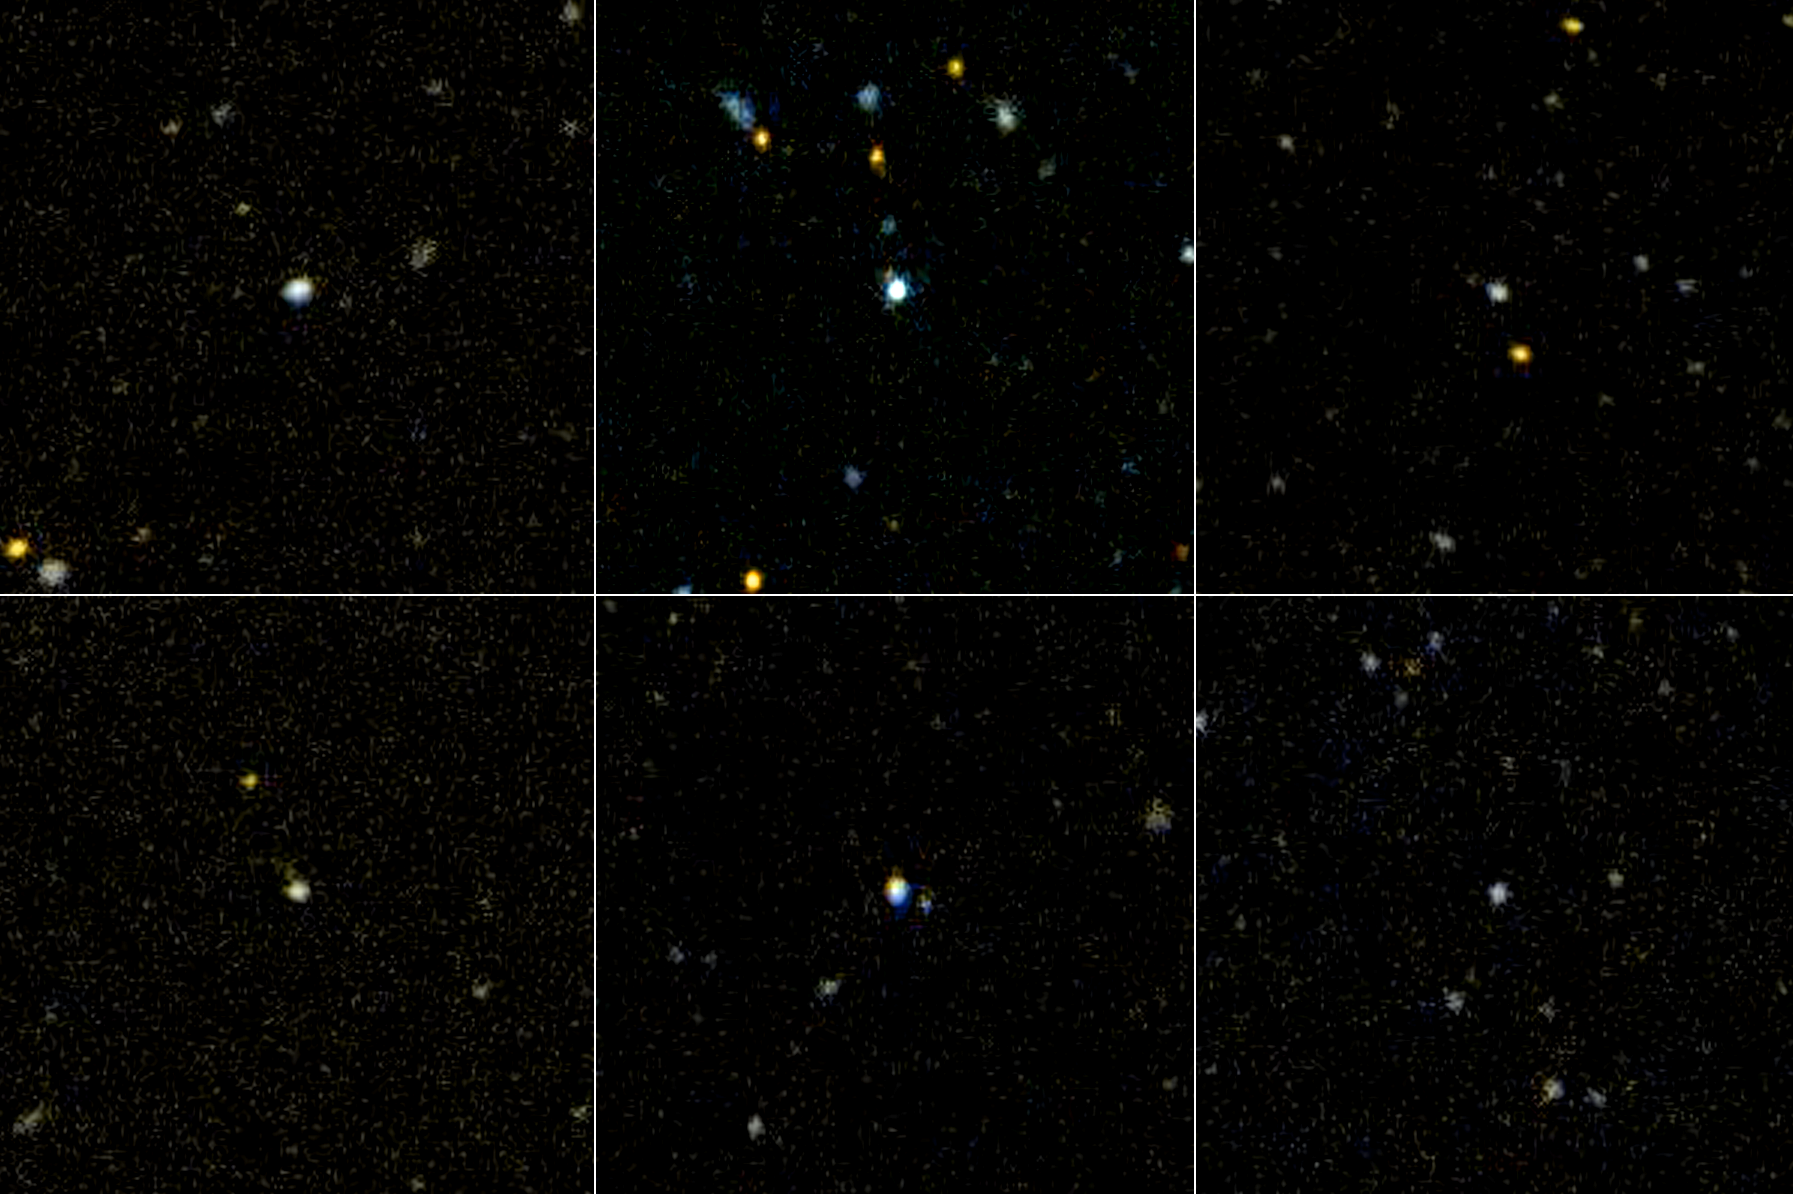

Nearby Newborns

Figure 1

This image shows six of the three-dozen “ultraviolet luminous galaxies” spotted in our corner of the universe by NASA’s Galaxy Evolution Explorer. These massive galaxies greatly resemble newborn galaxies that were common in the early universe. The discovery came as a surprise, because astronomers had thought that the universe’s “birth-rate” had declined, and that massive galaxies were no longer forming.

The galaxies, located in the center of each panel, were discovered after the Galaxy Evolution Explorer scanned a large portion of the sky with its highly sensitive ultraviolet-light detectors. Because young stars pack most of their light into ultraviolet wavelengths, young galaxies appear to the Galaxy Evolution Explorer like diamonds in a field of stones. Astronomers mined for these rare “gems” before, but missed them because they weren’t able to examine a large enough slice of the sky. The Galaxy Evolution Explorer surveyed thousands of nearby galaxies before finding three-dozen newborns.

While still relatively close in astronomical terms, these galaxies are far enough away to appear small to the Galaxy Evolution Explorer. Clockwise beginning from the upper left, they are called: GALEX_J232539.24+004507.1, GALEX_J231812.98-004126.1, GALEX_J015028.39+130858.5, GALEX_J021348.52+125951.3, GALEX_J143417.15+020742.5, GALEX_J020354.02-092452.5.

Credit: NASA/JPL-Caltech/Johns Hopkins